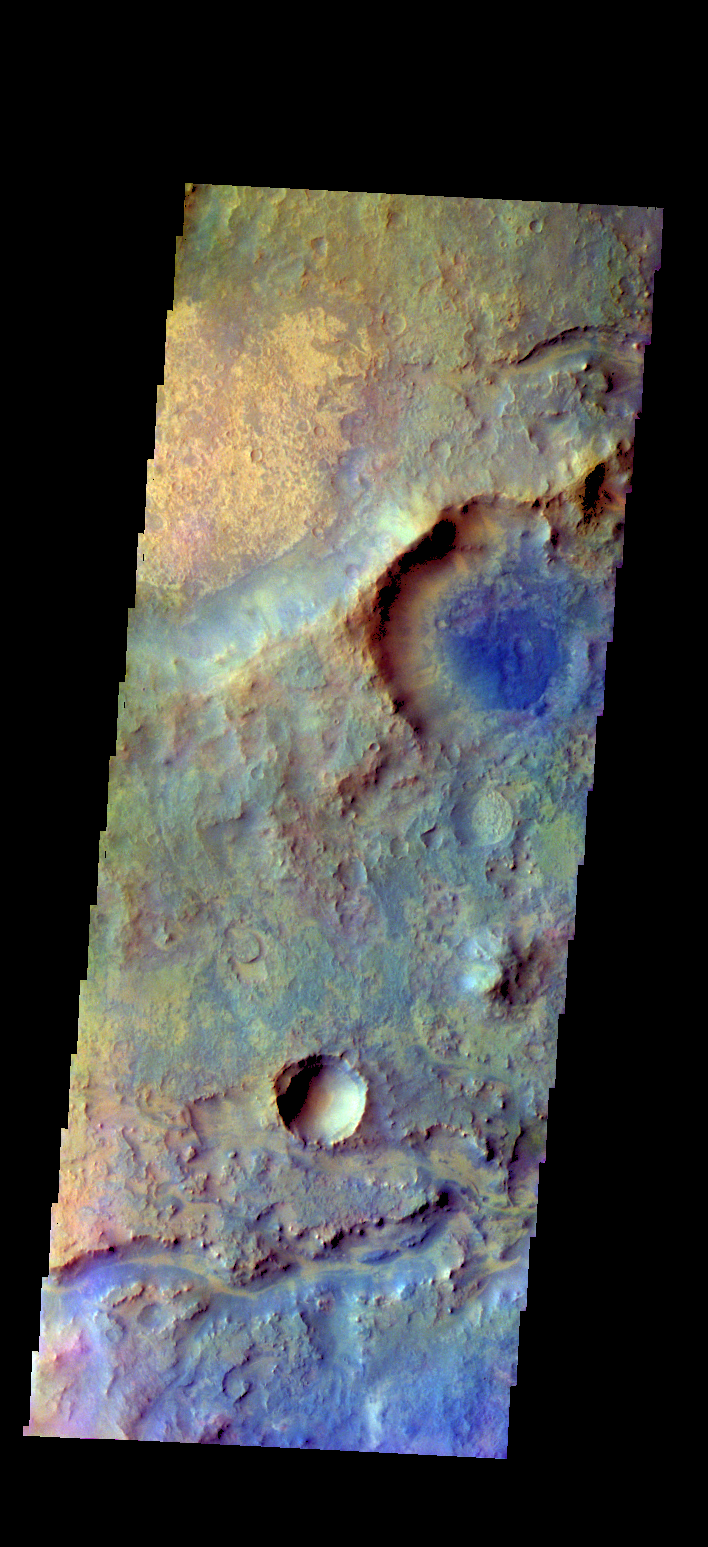

Terra Sabaea – False Color

The THEMIS VIS camera contains 5 filters. The data from different filters can be combined in multiple ways to create a false color image. These false color images may reveal subtle variations of the surface not easily identified in a single band image. Today’s false color image shows part of Terra Sabaea.

Credit: NASA/JPL-Caltech/ASU